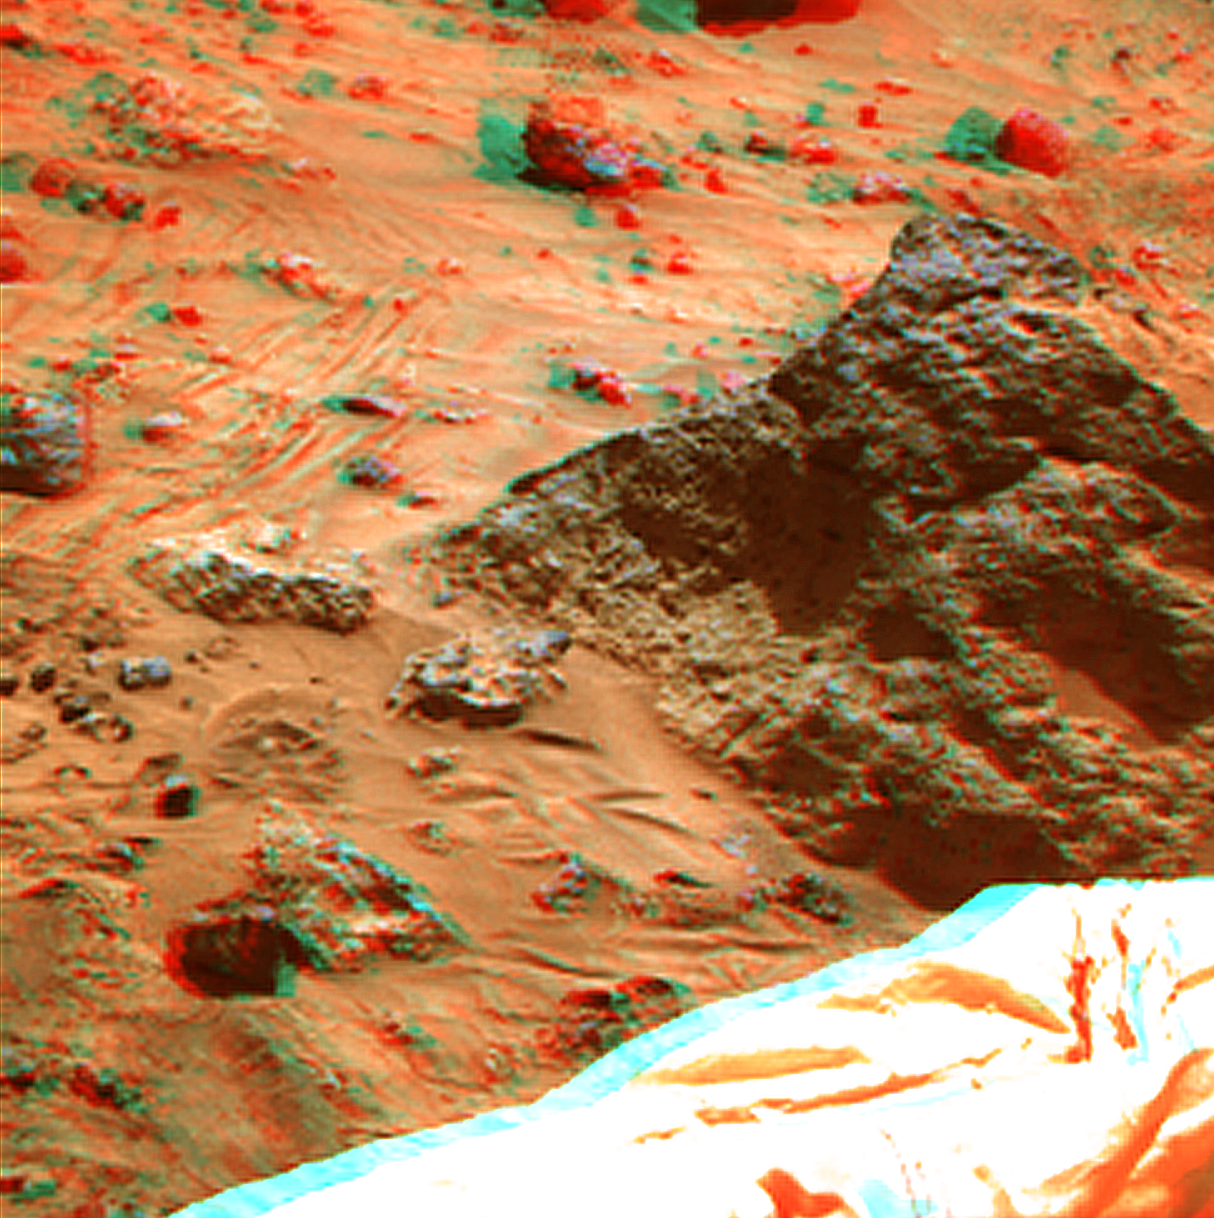

Mini Matterhorn in Super Resolution from Super Panorama

“Mini Matterhorn” is a 3/4 meter rock immediately east-southeast of the Mars Pathfinder lander. This view was produced by combining the “Super Panorama” frames from the IMP camera. Super resolution was applied to help to address questions about the texture of this rock and what it might tell us about its mode of origin.

The composite color frames that make up this anaglyph were produced for both the right and left eye of the IMP. These composites consist of 7 frames in the right eye and 8 frames in the left eye, taken with different color filters that were enlarged by 500% and then co-added using Adobe Photoshop to produce, in effect, a super-resolution panchromatic frame that is sharper than an individual frame would be. These panchromatic frames were then colorized with the red, green, and blue filtered images from the same sequence. The color balance was adjusted to approximate the true color of Mars.

The anaglyph view was produced by combining the left with the right eye color composite frames by assigning the left eye composite view to the red color plane and the right eye composite view to the green and blue color planes (cyan), to produce a stereo anaglyph mosaic. This mosaic can be viewed in 3-D on your computer monitor or in color print form by wearing red-blue 3-D glasses.

Mars Pathfinder is the second in NASA’s Discovery program of low-cost spacecraft with highly focused science goals. The Jet Propulsion Laboratory, Pasadena, CA, developed and manages the Mars Pathfinder mission for NASA’s Office of Space Science, Washington, D.C. JPL is a division of the California Institute of Technology (Caltech).

The left eye and right eye panoramas from which this anaglyph was created is available at PIA02405 and PIA02406.

Photojournal note: Sojourner spent 83 days of a planned seven-day mission exploring the Martian terrain, acquiring images, and taking chemical, atmospheric and other measurements. The final data transmission received from Pathfinder was at 10:23 UTC on September 27, 1997. Although mission managers tried to restore full communications during the following five months, the successful mission was terminated on March 10, 1998.

Credit: NASA/JPL